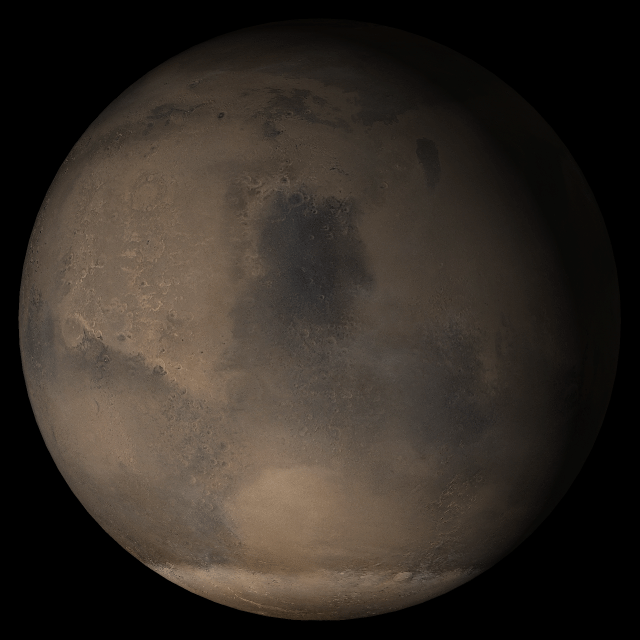

Mars at Ls 176°: Syrtis Major

15 March 2005
This picture is a composite of Mars Global Surveyor (MGS) Mars Orbiter Camera (MOC) daily global images acquired at Ls 176° during a previous Mars year. This month, Mars looks similar, as Ls 176° occurs in mid-March 2005. The picture shows the Syrtis Major face of Mars. Over the course of the month, additional faces of Mars as it appears at this time of year are being posted for MOC Picture of the Day. Ls, solar longitude, is a measure of the time of year on Mars. Mars travels 360° around the Sun in 1 Mars year. The year begins at Ls 0°, the start of northern spring and southern autumn.

Season: Northern Summer

Credit: NASA/JPL/Malin Space Science Systems